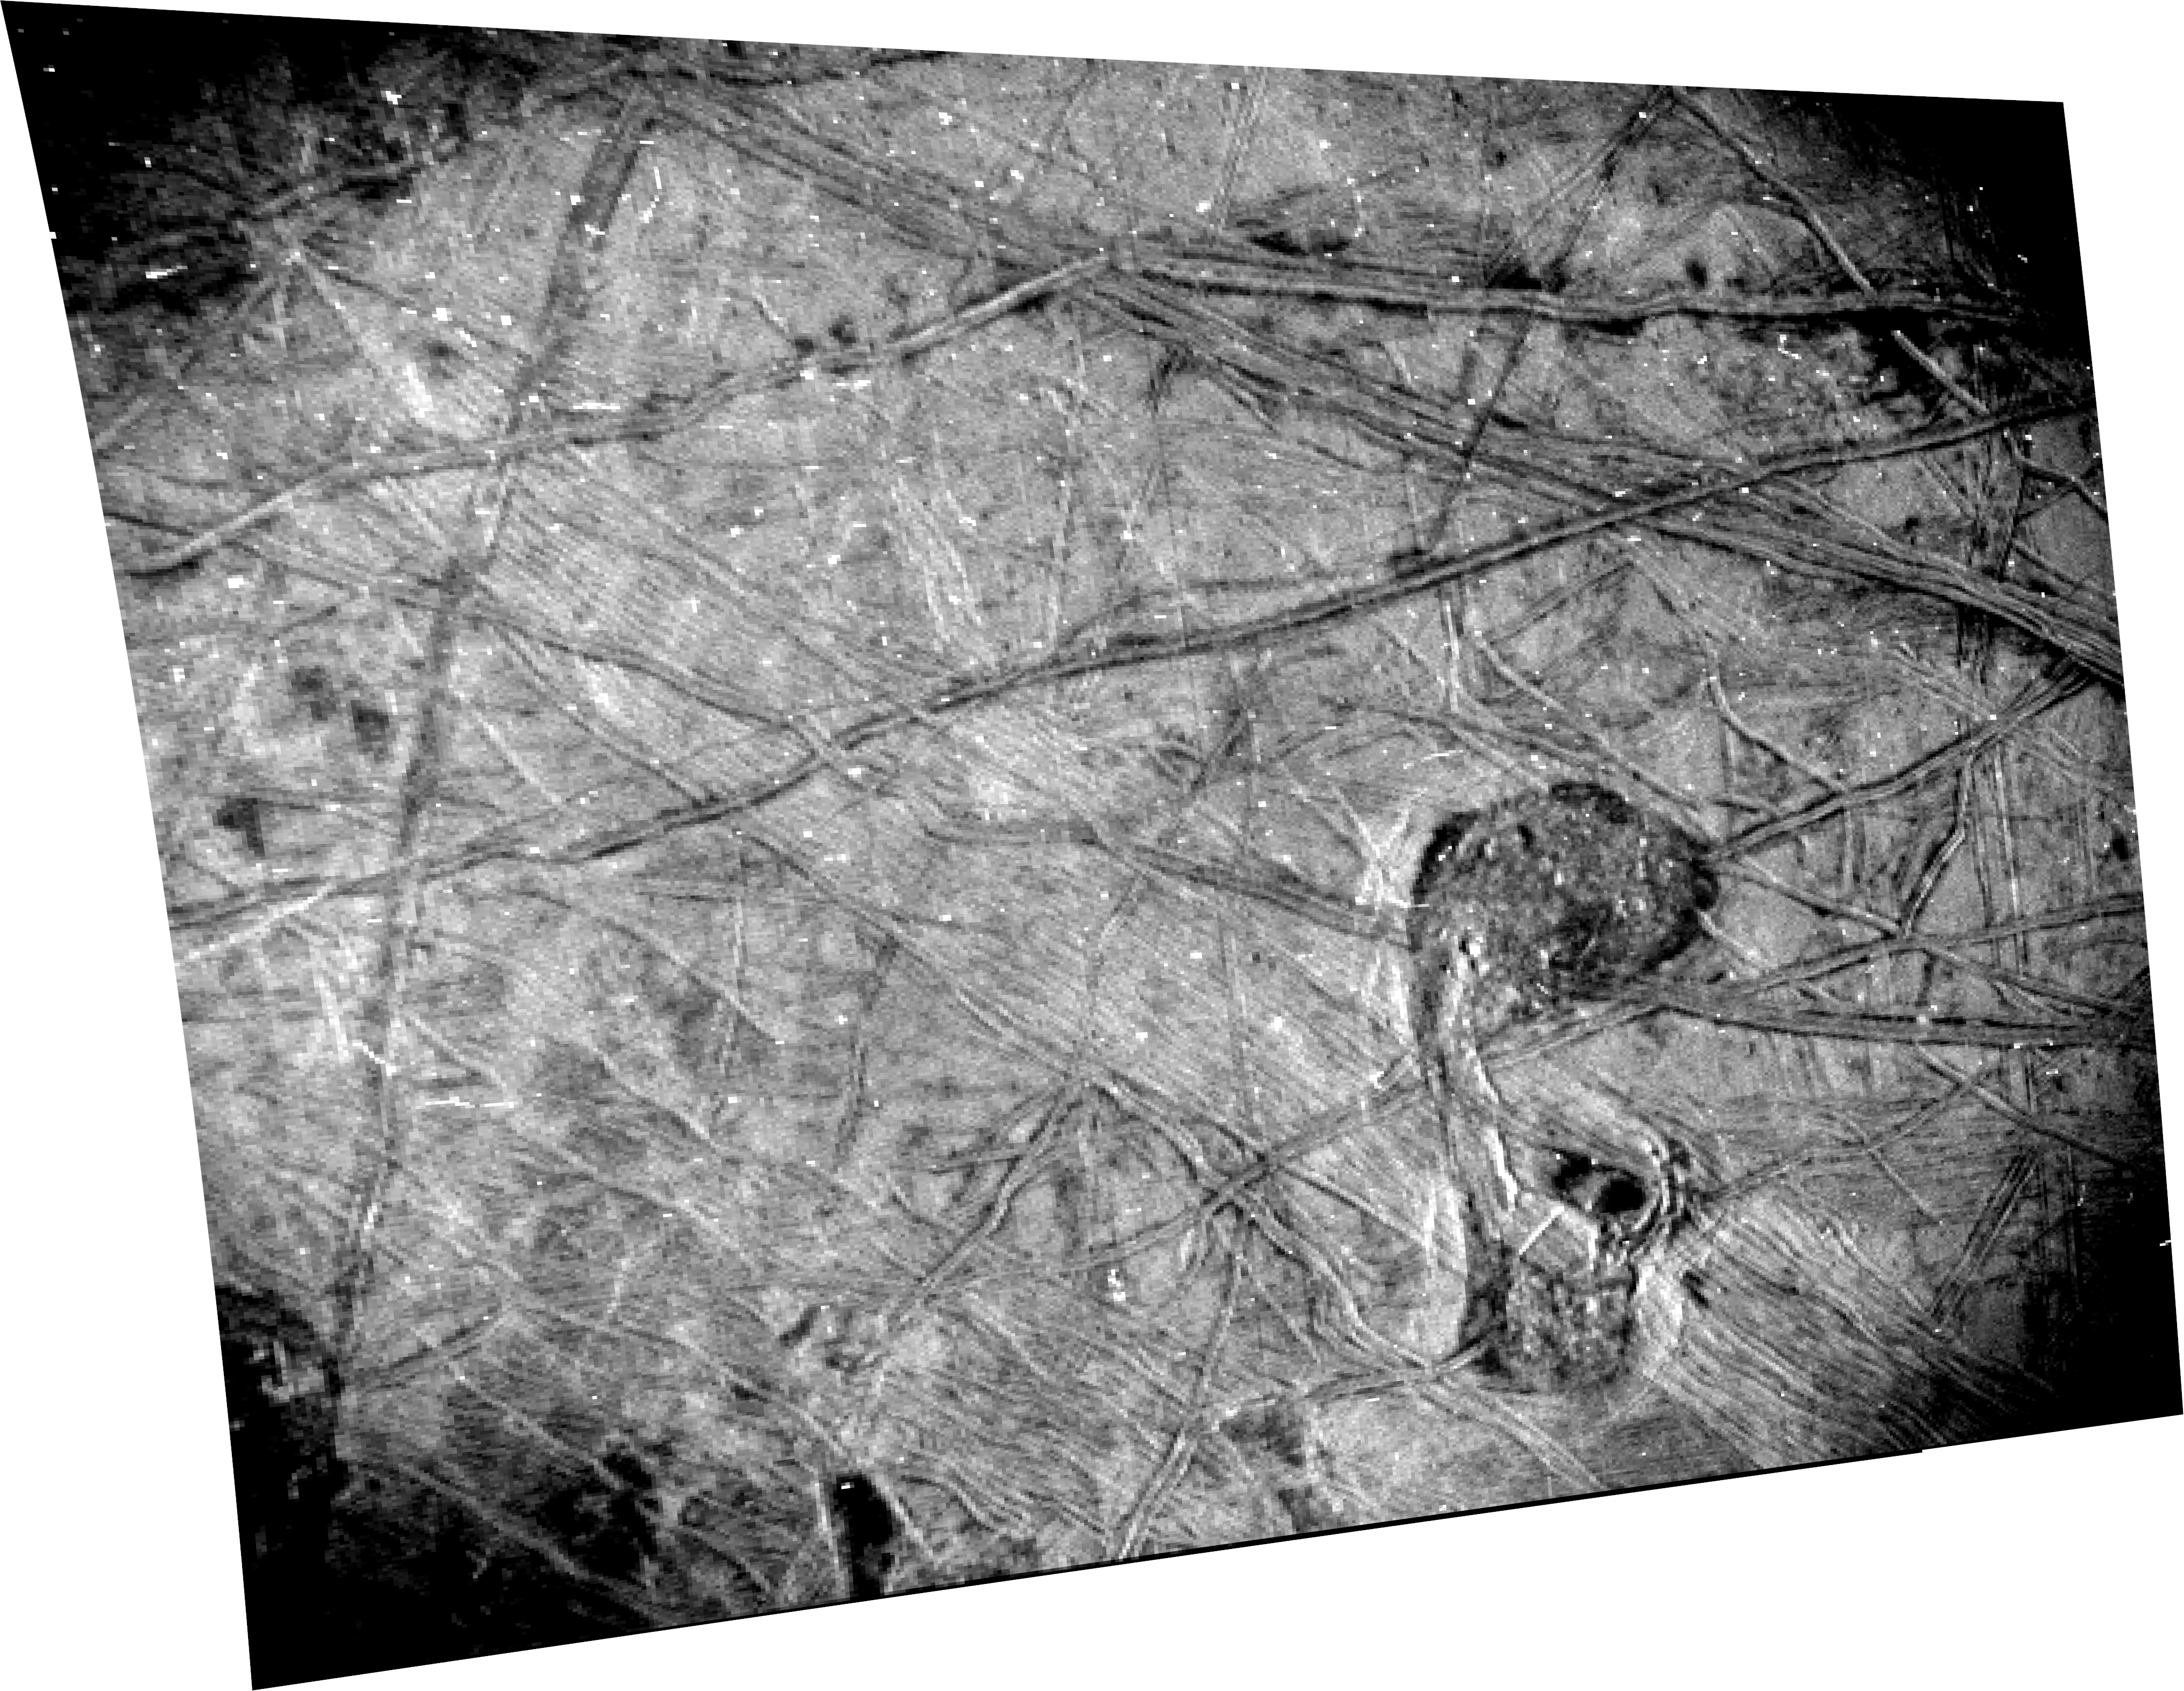

Europa Seen Up Close by Juno’s SRU

This black-and-white image of Europa’s surface was taken by the Stellar Reference Unit (SRU) aboard NASA’s Juno spacecraft during a Sept. 29, 2022, flyby of the Jovian moon.

The image shows a region crisscrossed with a network of fine grooves and sets of complicated double ridges (pairs of long parallel lines indicating elevated features in the ice). In the upper right corner are dark stains possibly linked to cryovolcanic plume activity (the bubbling up of liquid from beneath the ice).

Just below center and to the right is a surface feature that members of the Juno science team refer to as “the Platypus.” This location of surface disruption (called “chaos” in the field of planetary science) measures 42 miles (67 kilometers) north-south and 23 miles (37 kilometers) east-west. (The feature’s shape has previously been compared to a musical symbol for a quarter note.) The small white dots that pepper the image are signatures of penetrating high-energy particles from the severe radiation environment around the moon.

The image was taken at a distance of about 256 miles (412 kilometers) over the night side of Europa in a region dimly illuminated by Jupiter-shine. It is Juno’s highest resolution image of the moon, at 840 to 1,115 feet per pixel (256 to 340 meters per pixel) and covers about 93 by 125 miles (150 by 200 kilometers) of Europa’s surface.

Figure A is an annotated version of the SRU image. The blue box indicates the location of a double ridge system that runs east-west with dark deposits that are possibly associated with plumes. The orange box highlights the location of the Platypus chaos feature: Its “body” is near the top of the box and below that a fractured portion of the ice shell forms its neck, connecting to two dark “eyes,” with the platypus’s “bill” at bottom.

The SRU collects images of star fields to provide star positions used for attitude determination. Designed for low-light conditions, the camera has proved itself a valuable science tool, discovering shallow lightning in Jupiter’s atmosphere, imaging the planet’s enigmatic ring system, and now providing a glimpse of Europa’s most fascinating geologic formations.

Credit: NASA/JPL-Caltech/SwRI